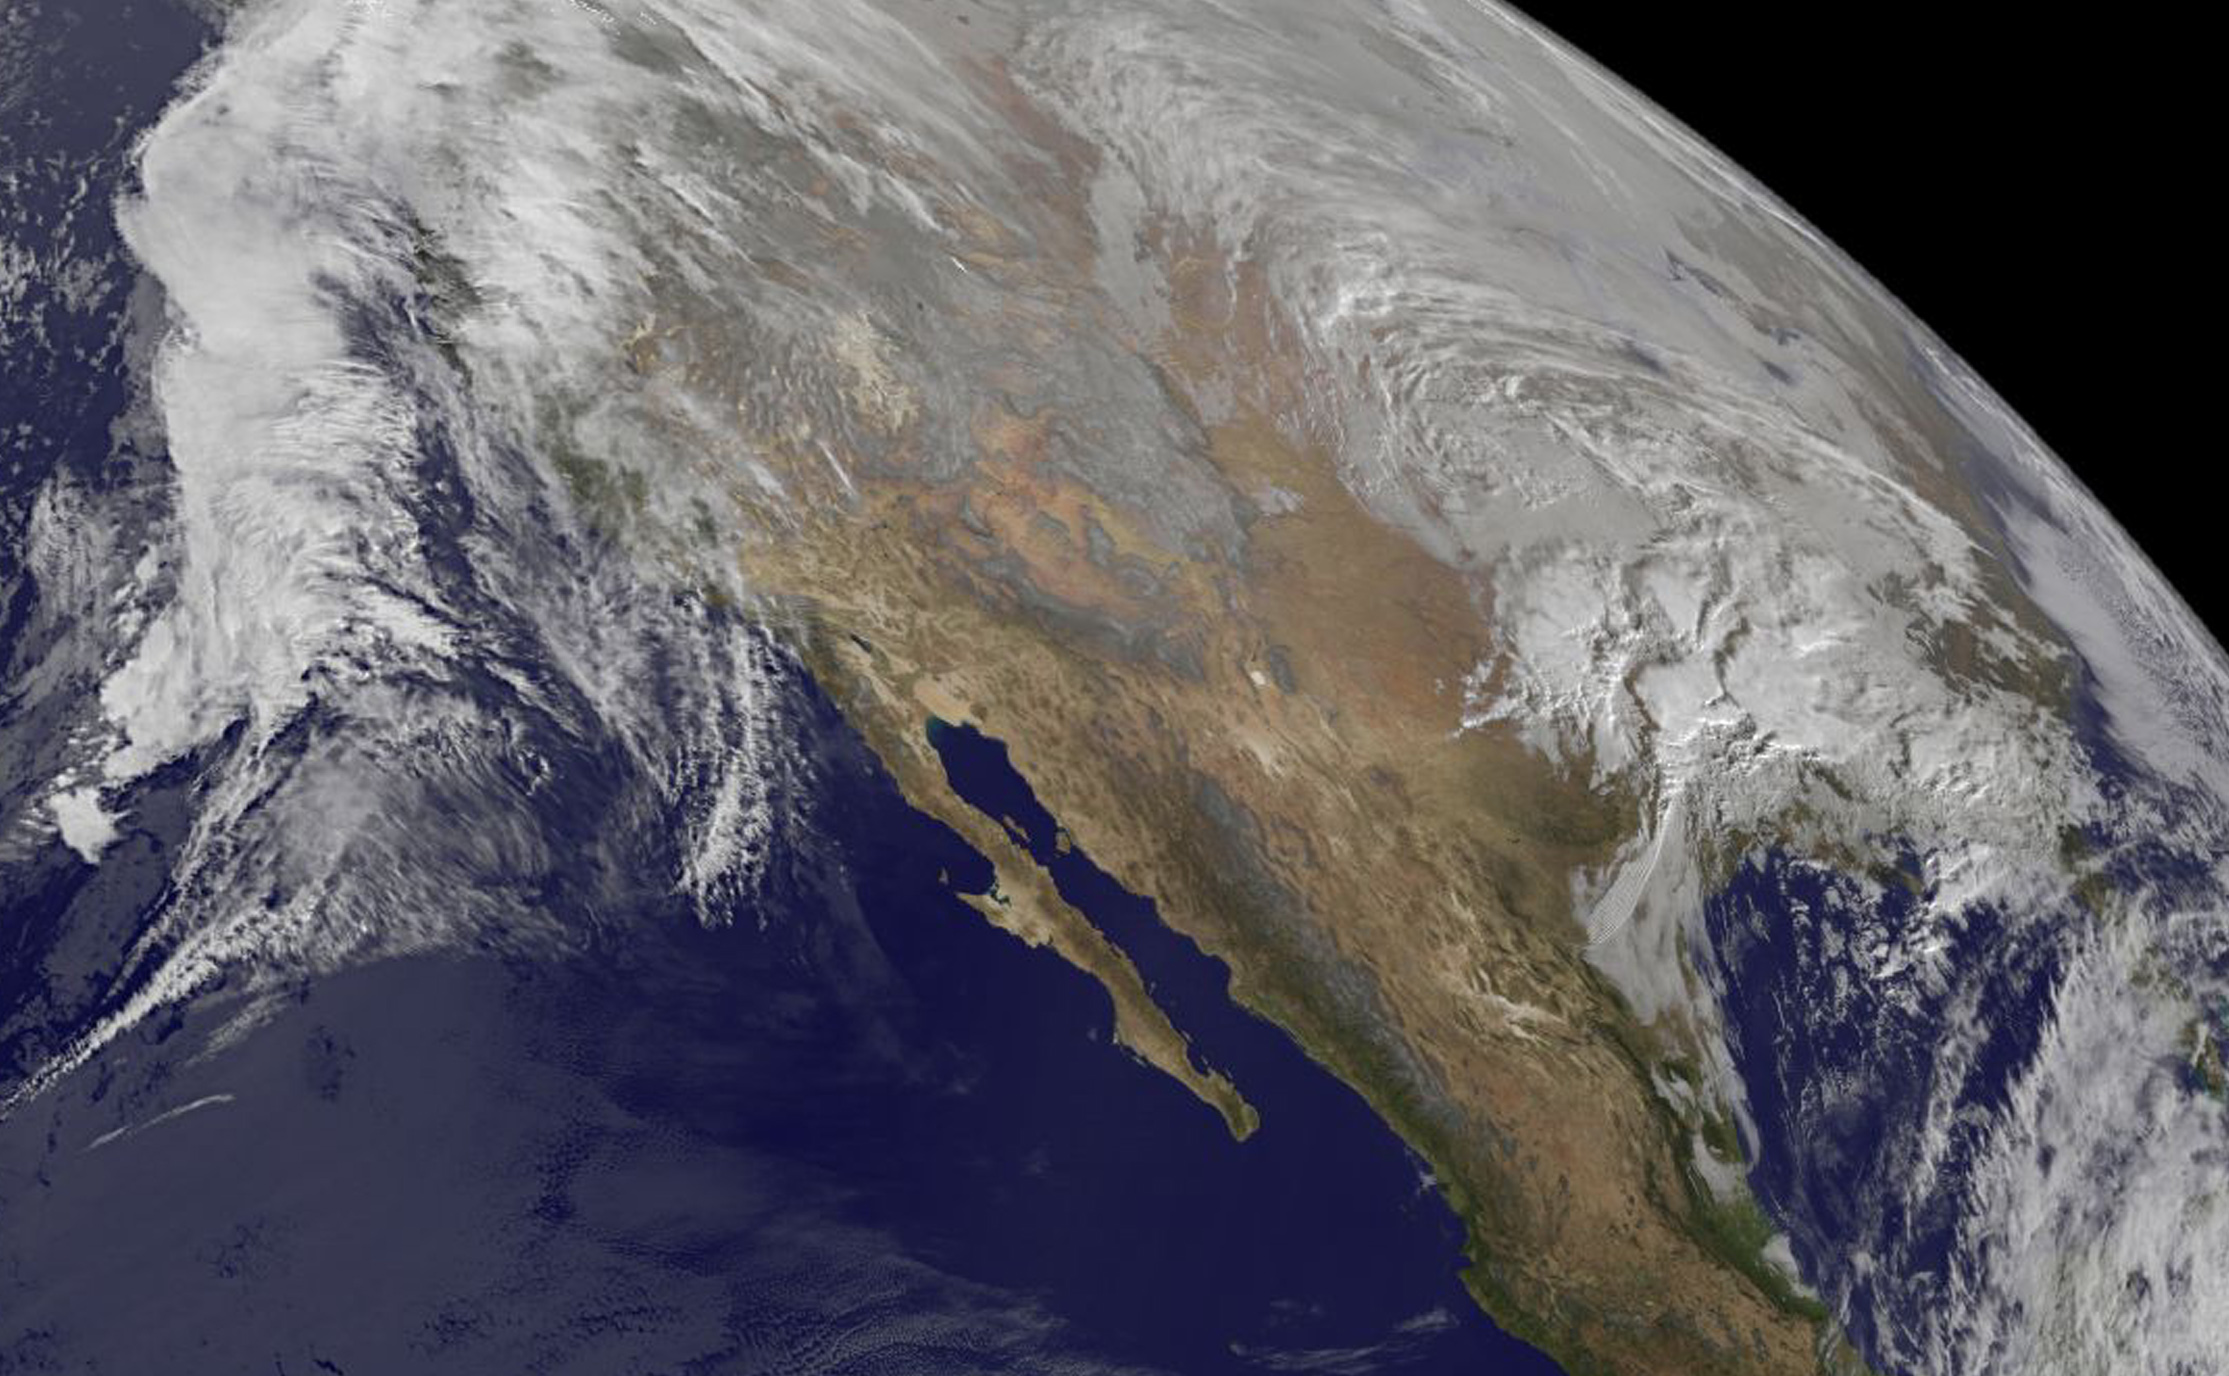

NASA Sees Major Winter Storm Headed for Eastern U.S.

This satellite imagery from Jan. 21 at 10:00 a.m. EST shows the large winter storm over near the Gulf coast and another storm approaching the Pacific coast.

Credit: NASA/NOAA GOES Project